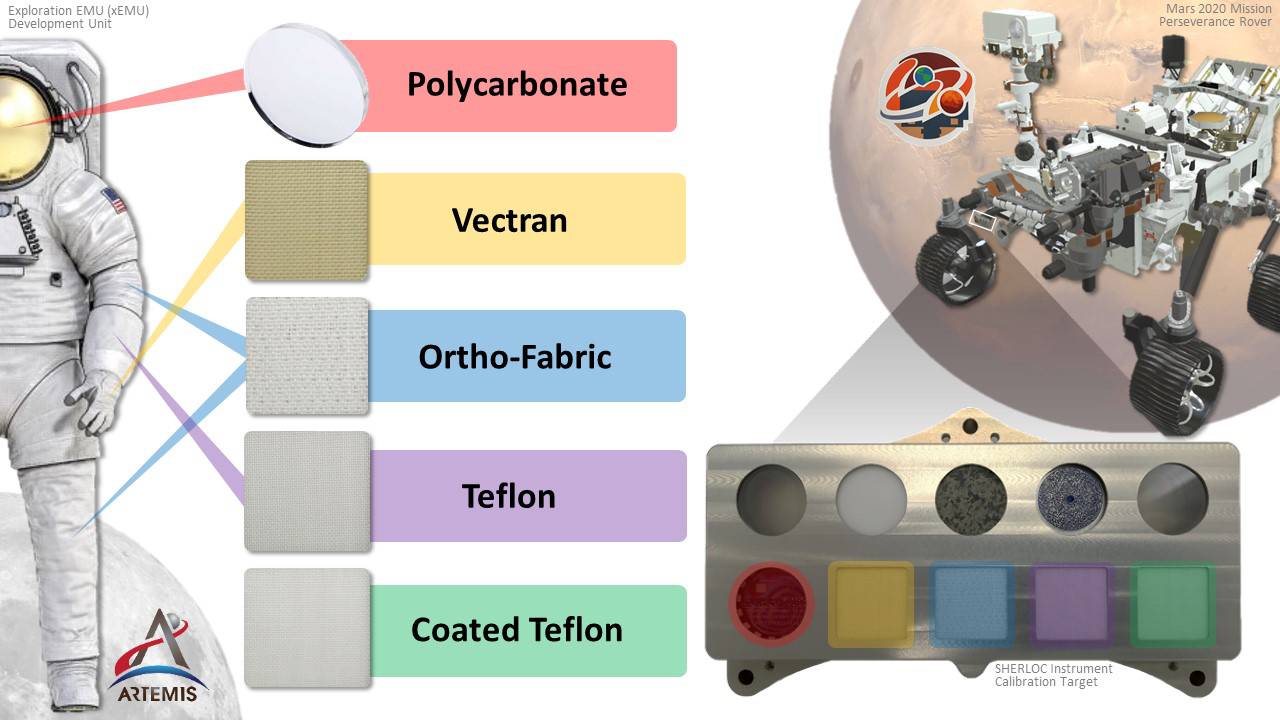

Spacesuit Materials on Perseverance’s SHERLOC Calibration Target

This graphic shows an illustration of a prototype astronaut suit, left, along with suit samples included in the calibration target, lower right, belonging to the instrument called Scanning Habitable Environments with Raman & Luminescence for Organics and Chemicals (SHERLOC), aboard the Perseverance rover. They are the first spacesuit materials ever sent to Mars. The spacesuit materials will be observed to see how they hold up in the intense radiation on the Martian surface.

Credit: NASA